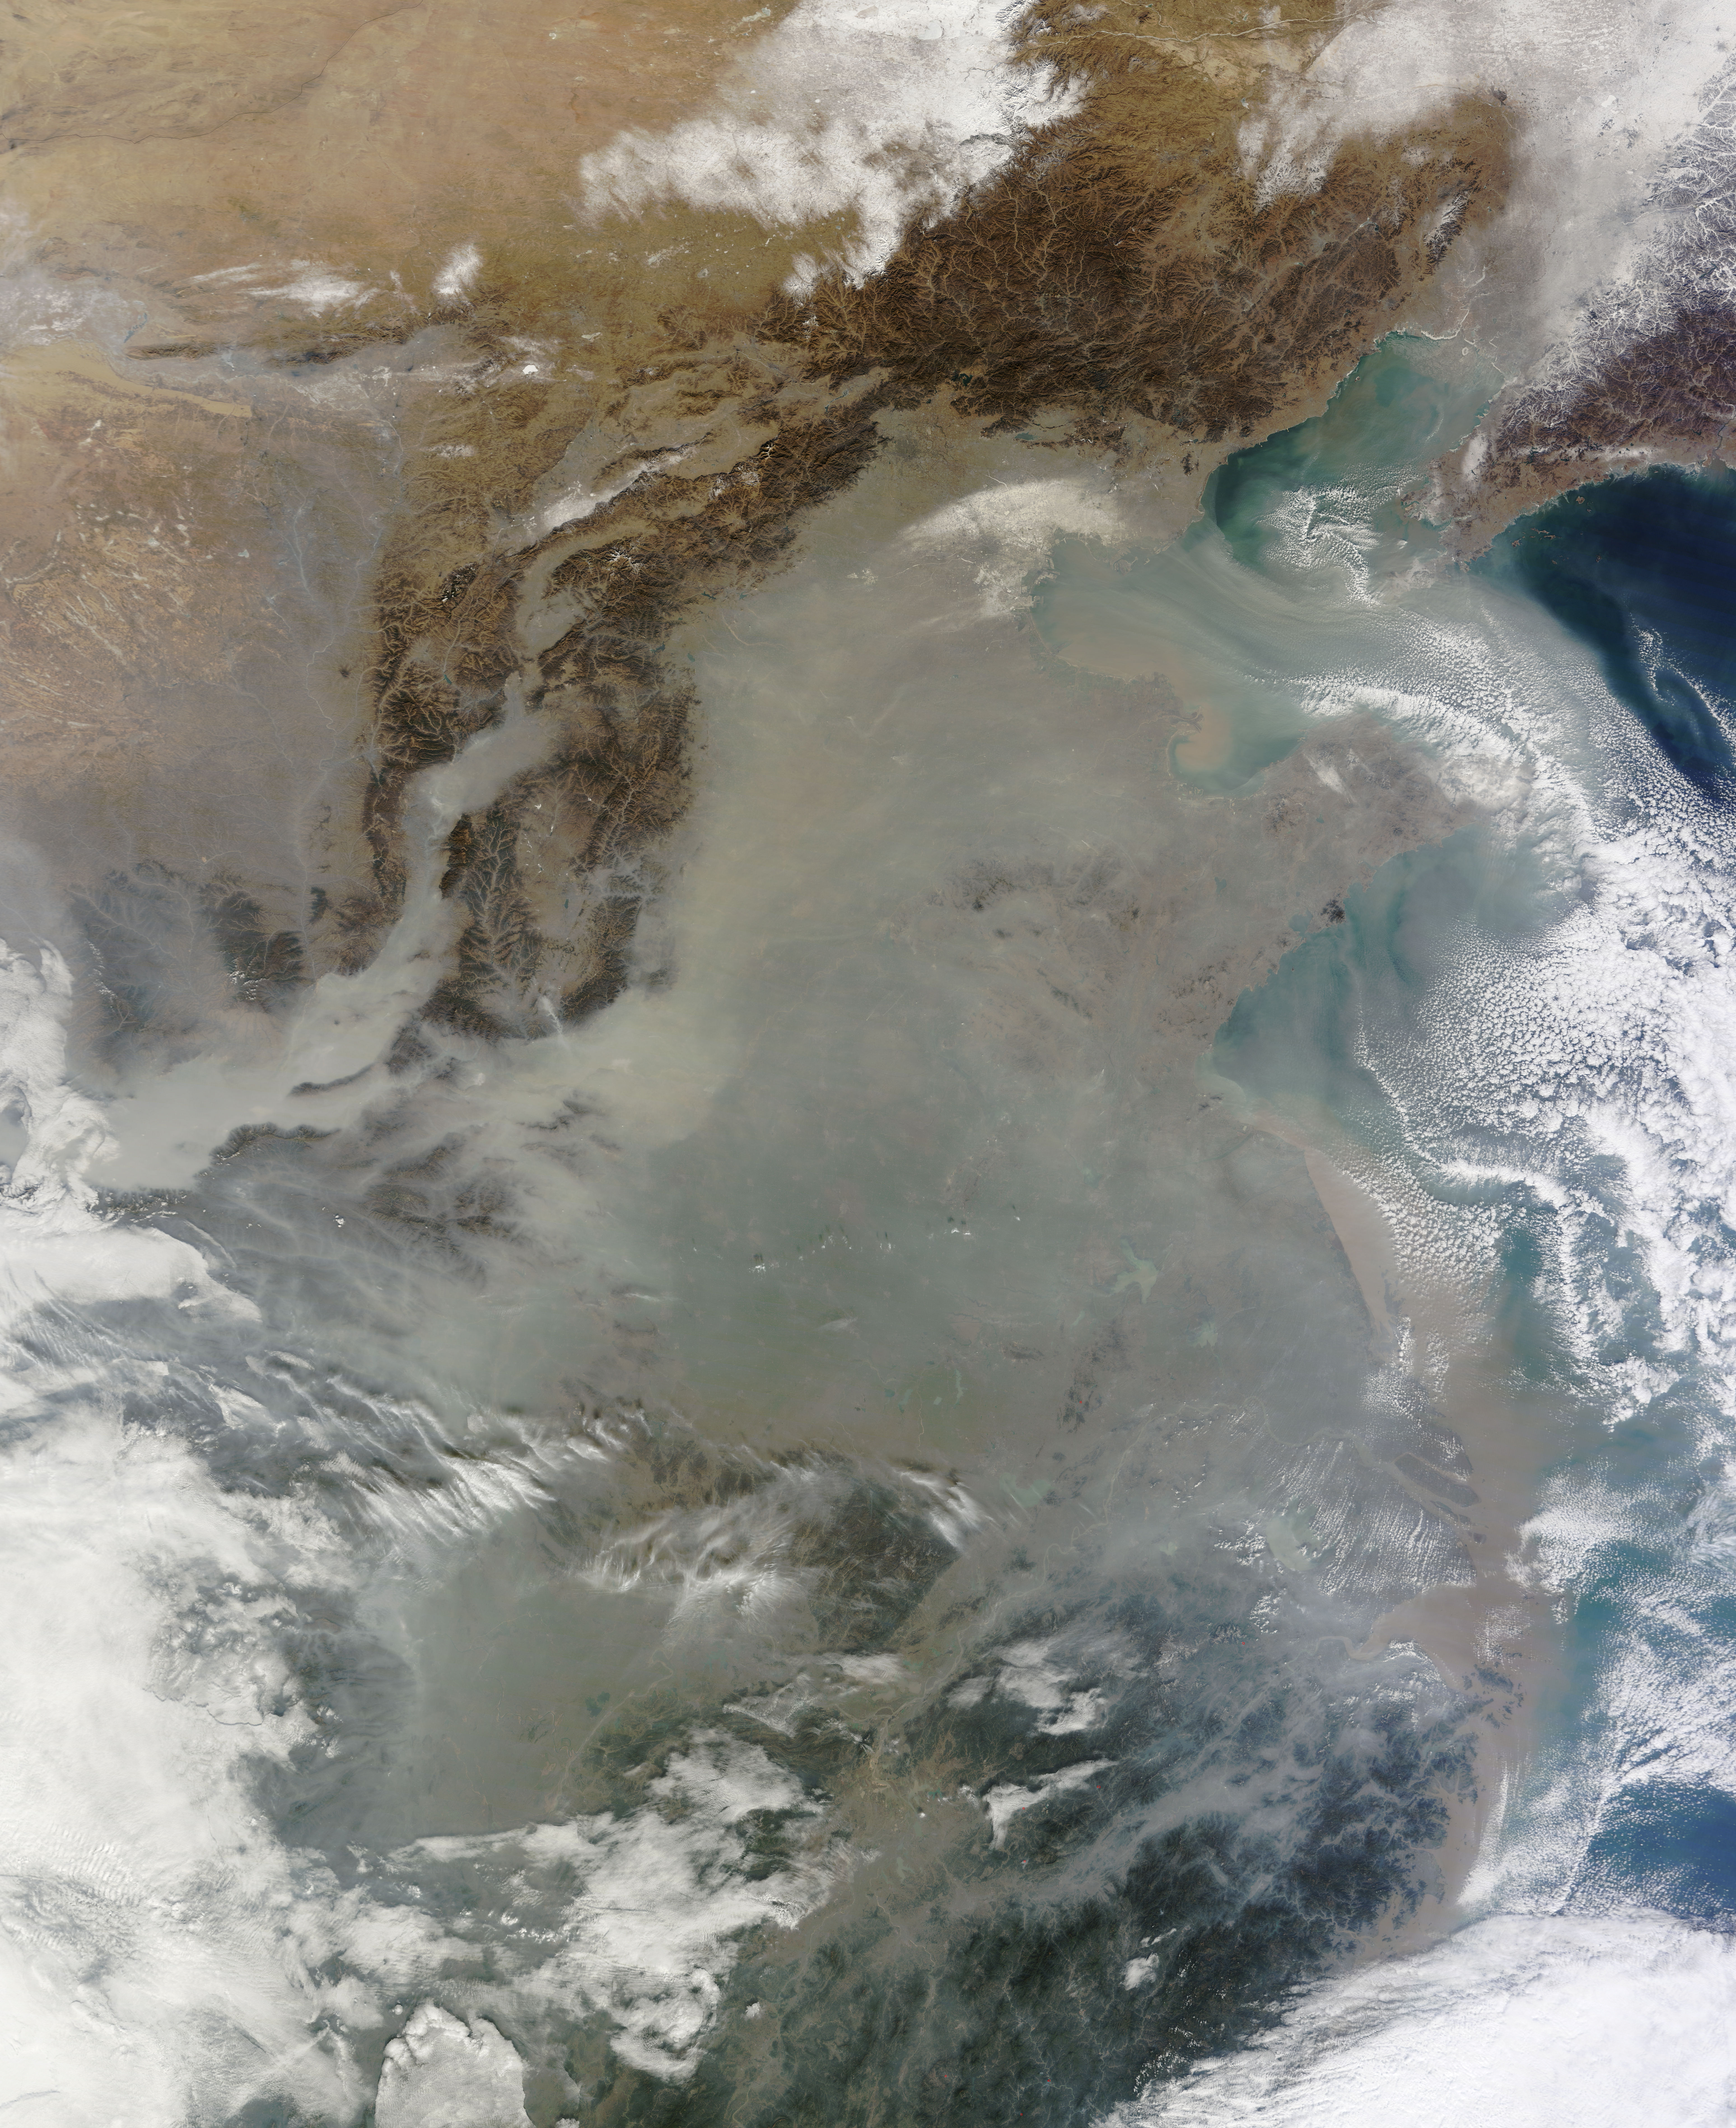

Haze over eastern China

The skies over northern China were shrouded with a thick haze in late December, 2013. The Moderate Resolution Imaging Spectroradiometer (MODIS) aboard the Terra satellite captured this true-color image on December 23. The dense, gray haze obscures almost all the land and much of the coastal waters from view south and east of the Taihang Mountains. Clearer air covers the region north of the mountains, although fingers of haze roll through most river valleys. The cities of Beijing and Hebei, both west of the Bohai Sea are complete enshrouded. By December 24 the smog levels in some area exceeded World Health Organization-recommended levels by 30 times, according to Bloomberg News. The concentration of PM2.5, which are fine air particulates, were reported at 421 micrograms per cubic meter at 2 p.m. near Tiananmen Square in Beijing, while levels were 795 in Xi’an and 740 in Zhengzhou. The World Health Organization (WHO) recommends 24-hour exposure to PM2.5 concentrations no higher than 25 micrograms per cubic meter. While not the sole cause of haze and pollution, the use of coal as a very cheap energy source adds to the problem, particularly north of the Huai River. Prior to 1980, the government policy provided free coal for fuel boilers for all people living north of the Huai River. The widespread use of coal allows people in the north to stay warm in winter, but they have paid a price in air quality. According to Michael Greenstone, a Professor of Environmental Economics at Massachusetts Institute of Technology (MIT), whose research team published a paper on sustained exposure to air pollution on life expectancy in the region, air pollution, as measured by total suspended particulates, was about 55% higher north of the Huai River than south of it, for a difference of around 184 micrograms of particulate matter per cubic meter. The research, published in Proceedings of the National Academy of Sciences in July, 2013, also noted life expectancies were about 5.5 years lower in the north, owing to an increased incidence of cardiorespiratory mortality. Air pollution is an on-going issue for the government of China, and Beijing’s Five-Year Clean Air Action Plan aims to reduce overall particle density by over 25 percent on the PM2.5 scale by 2017, and also takes aim at shutting down all coal-burning plants.

Credit: NASA/GSFC/Jeff Schmaltz/MODIS Land Rapid Response Team